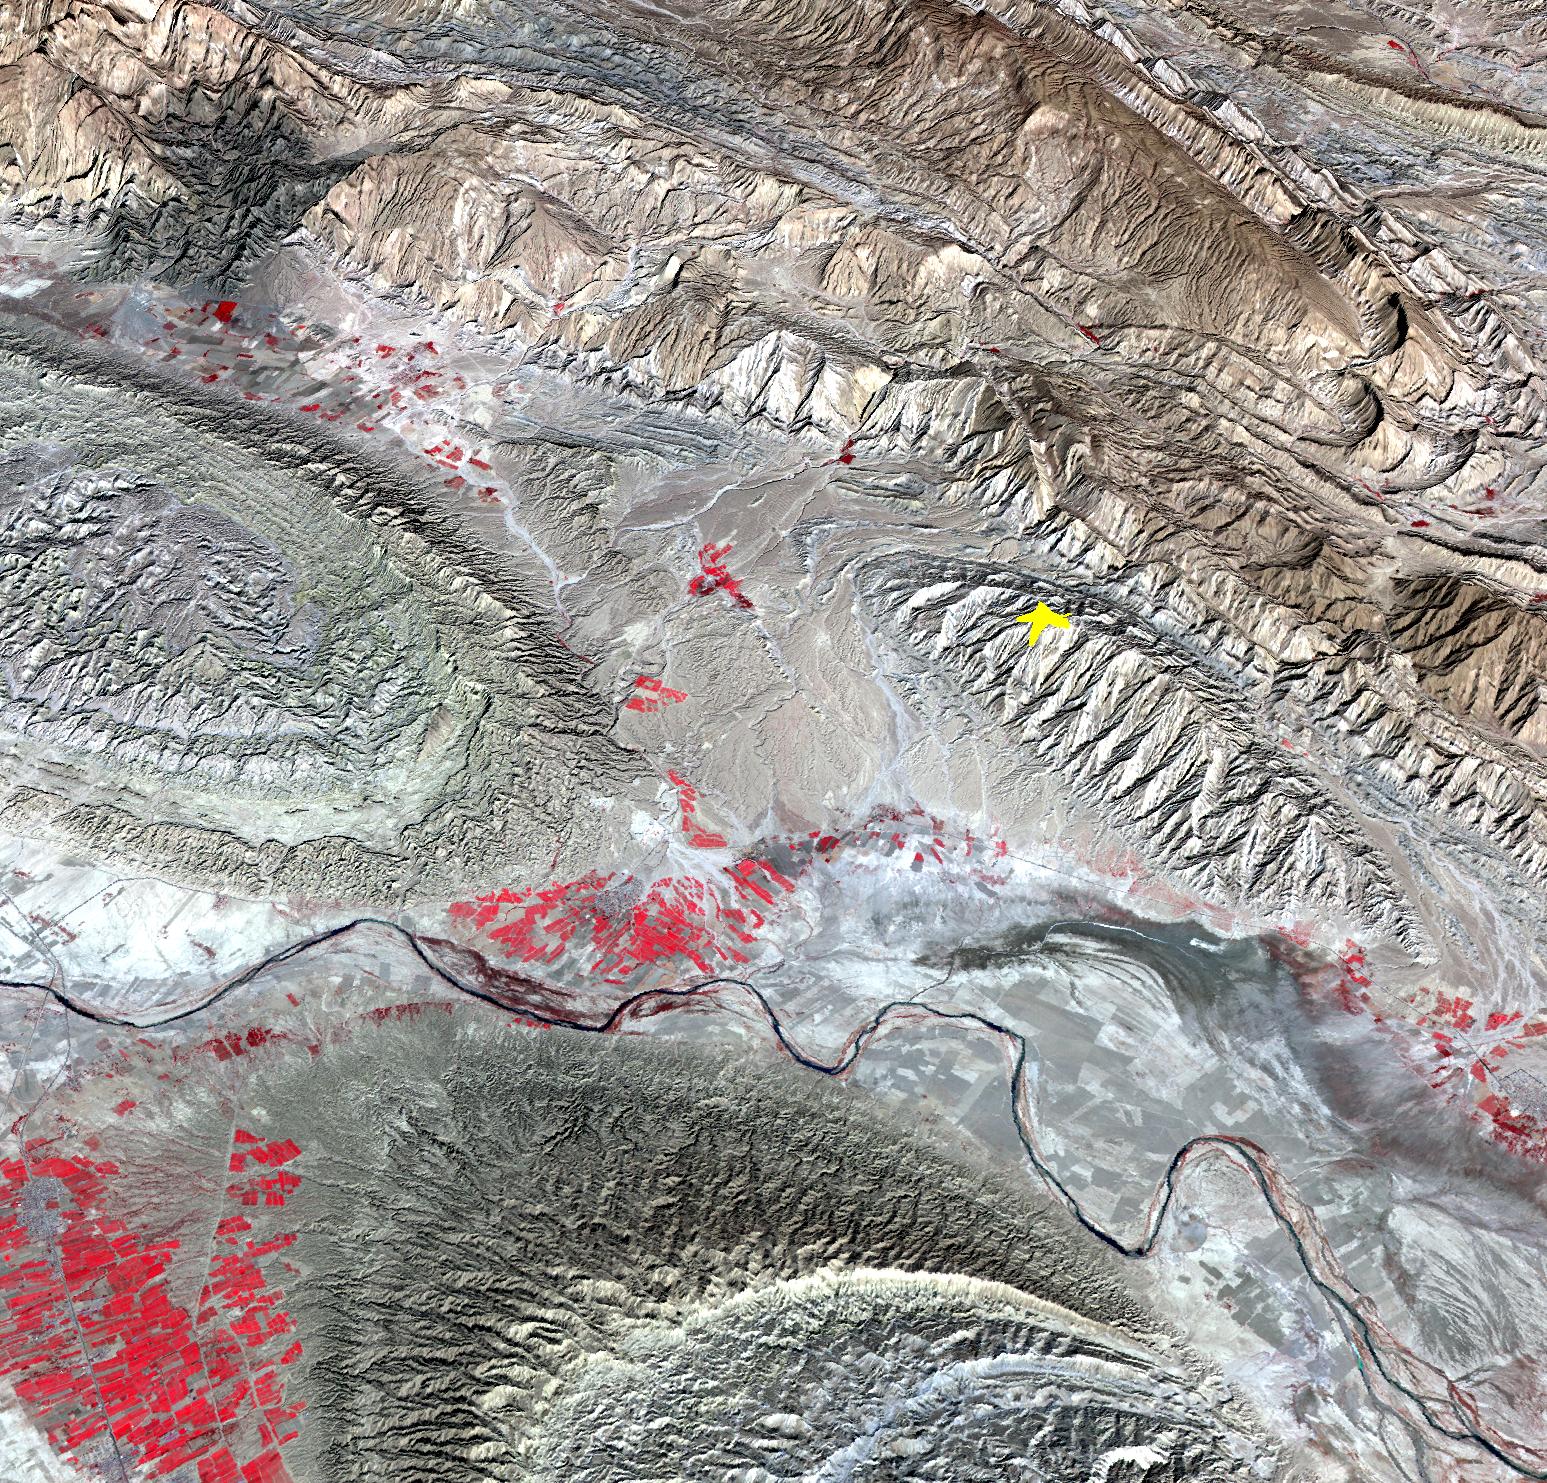

NASA Spacecraft Image Shows Location of Iranian Earthquake

On April 9, 2013 at 11:52 GMT, a magnitude 6.3 earthquake hit southwestern Iran's Bushehr province near the town of Kaki. Preliminary information is that several villages have been destroyed and many people have died, as reported by BBC News. This perspective view of the region was acquired Nov. 17, 2012, by the Advanced Spaceborne Thermal Emission and Reflection Radiometer (ASTER) instrument on NASA's Terra spacecraft. The location of the earthquake's epicenter is marked with a yellow star. Vegetation is displayed in red; the vertical exaggeration of the topography is 2X. The image is centered near 28.5 degrees north latitude, 51.6 degrees east longitude. With its 14 spectral bands from the visible to the thermal infrared wavelength region and its high spatial resolution of 15 to 90 meters (about 50 to 300 feet), ASTER images Earth to map and monitor the changing surface of our planet. ASTER is one of five Earth-observing instruments launched Dec. 18, 1999, on Terra. The instrument was built by Japan's Ministry of Economy, Trade and Industry. A joint U.S./Japan science team is responsible for validation and calibration of the instrument and data products. The broad spectral coverage and high spectral resolution of ASTER provides scientists in numerous disciplines with critical information for surface mapping and monitoring of dynamic conditions and temporal change. Example applications are: monitoring glacial advances and retreats; monitoring potentially active volcanoes; identifying crop stress; determining cloud morphology and physical properties; wetlands evaluation; thermal pollution monitoring; coral reef degradation; surface temperature mapping of soils and geology; and measuring surface heat balance. The U.S. science team is located at NASA's Jet Propulsion Laboratory, Pasadena, Calif. The Terra mission is part of NASA's Science Mission Directorate, Washington, D.C.

Credit: NASA/GSFC/METI/ERSDAC/JAROS, and U.S./Japan ASTER Science Team Image Addition Date: 2013-04-10